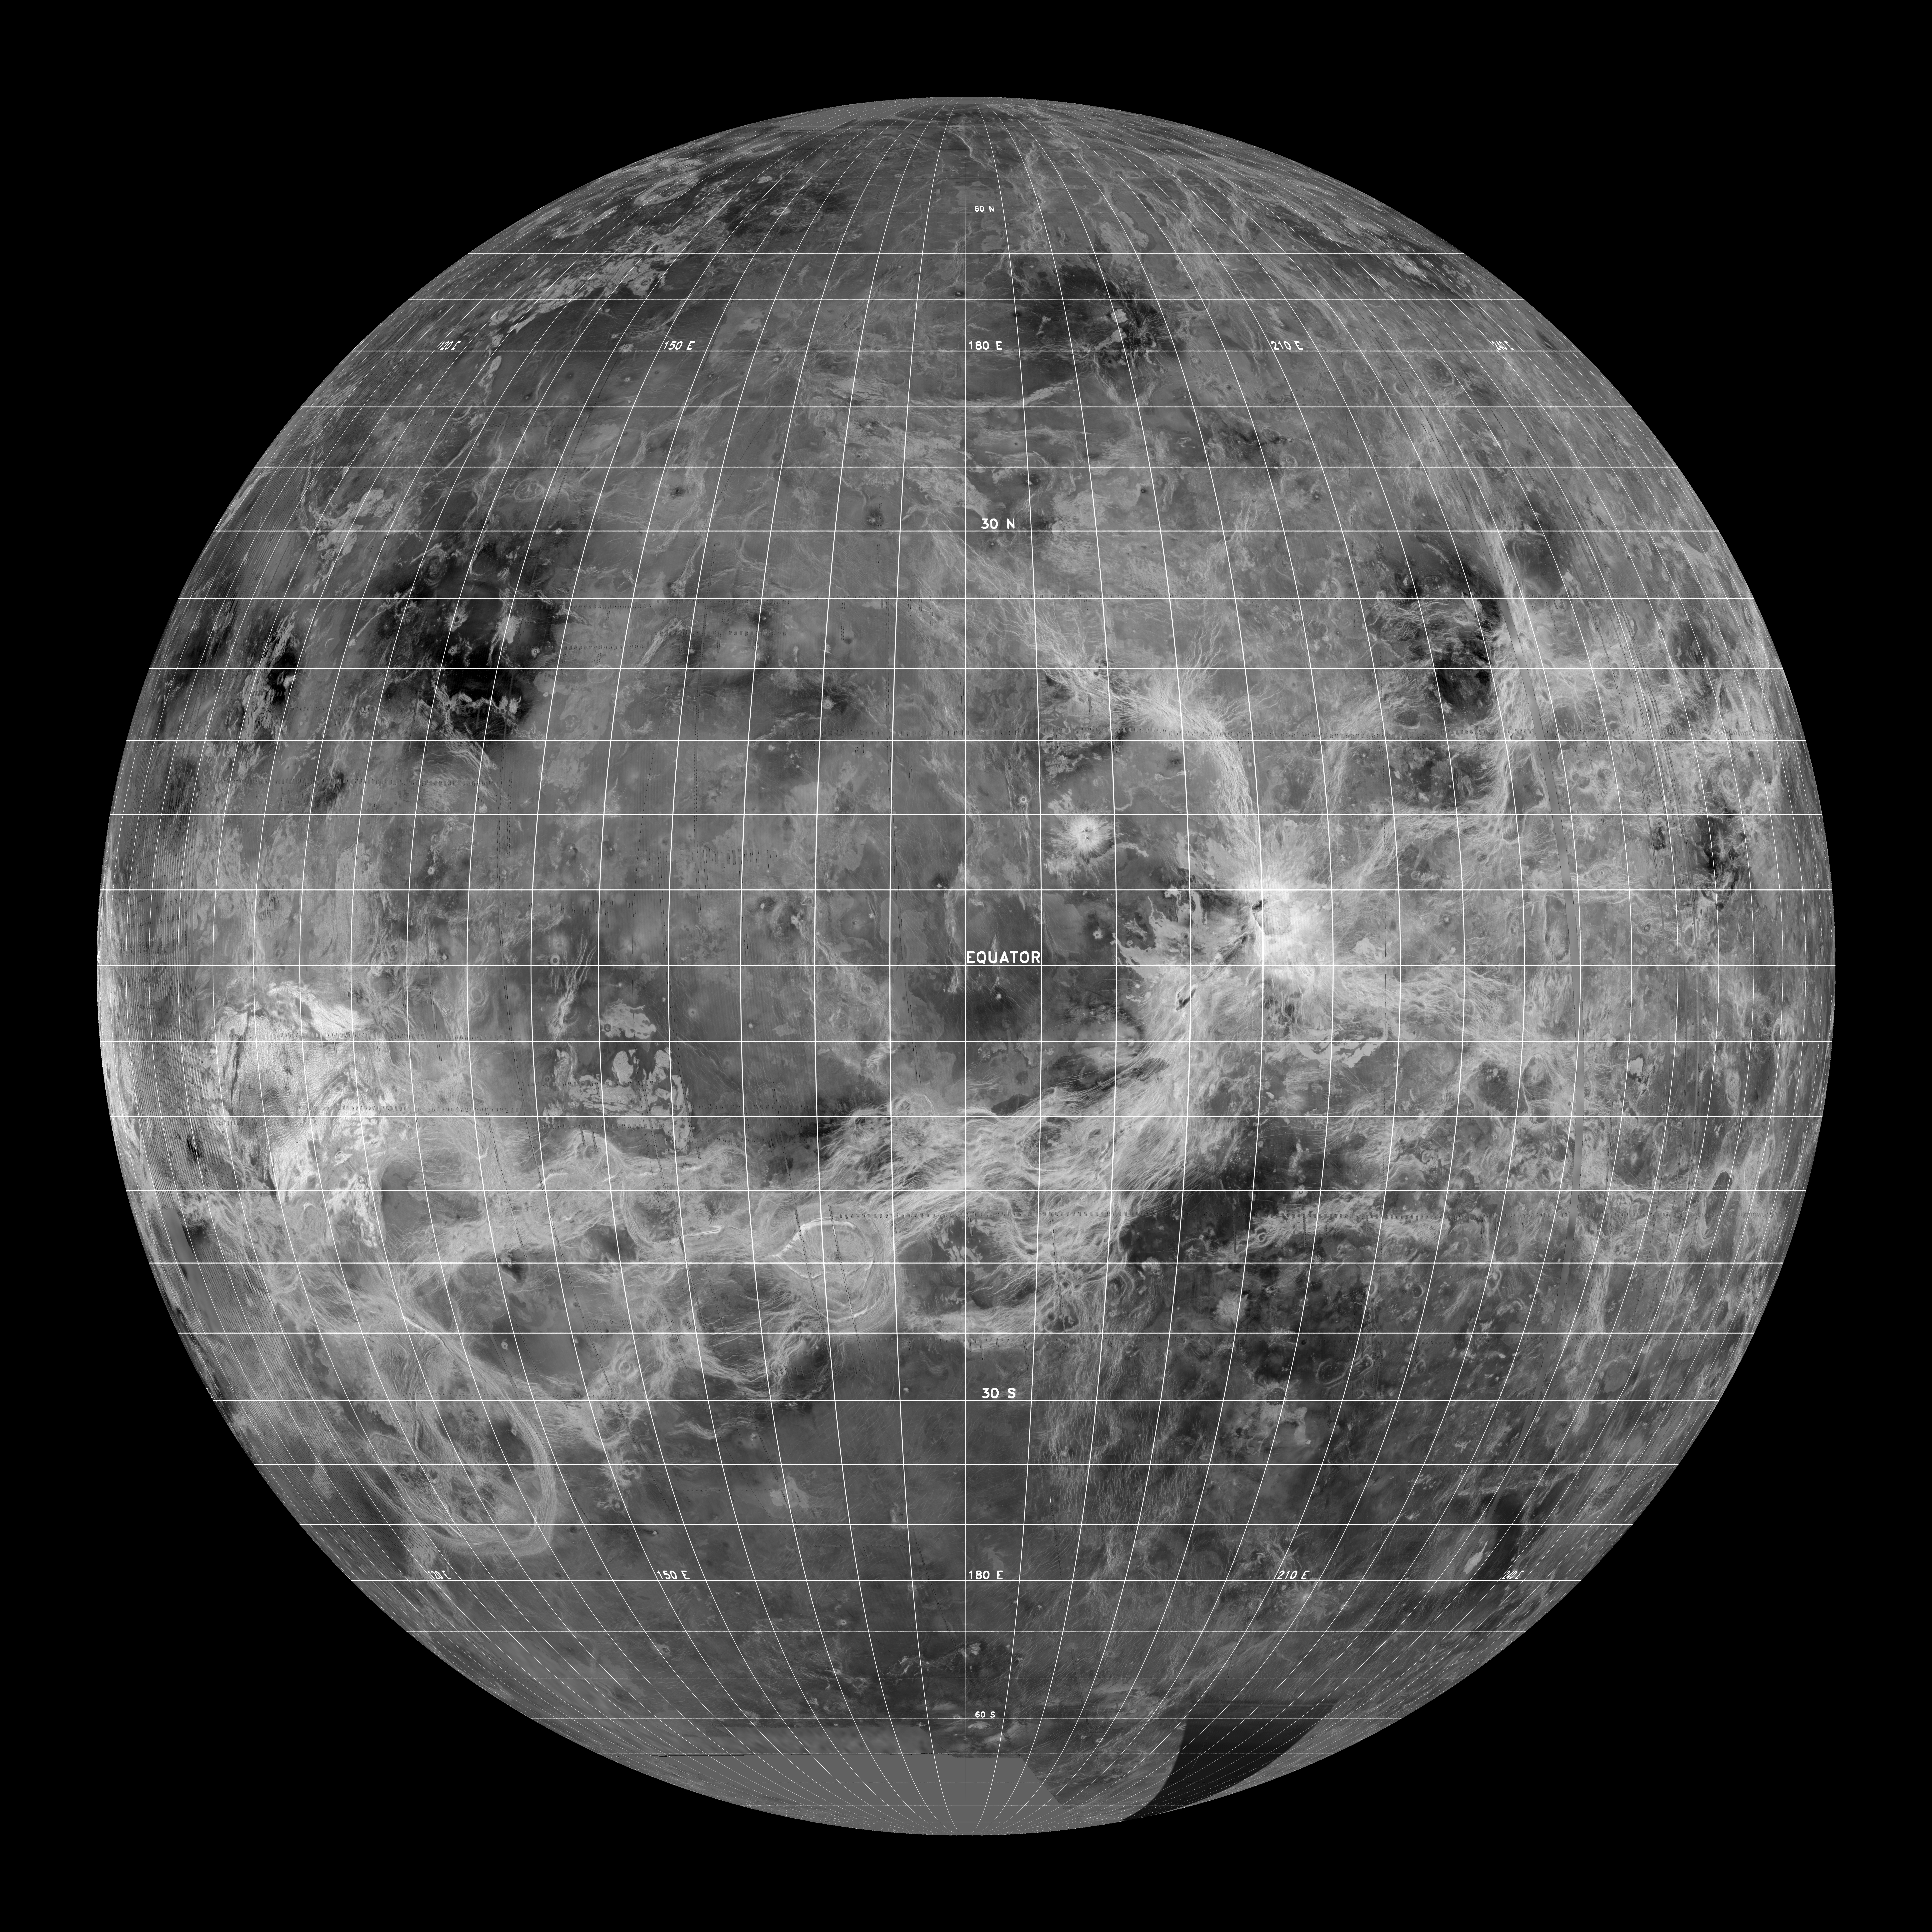

Venus – Global View Centered at 180 degrees

This global view of the surface of Venus is centered at 180 degrees east longitude. Magellan synthetic aperture radar mosaics from the first cycle of Magellan mapping, and a 5 degree latitude-longitude grid, are mapped onto a computer-simulated globe to create this image. Data gaps are filled with Pioneer-Venus Orbiter data, or a constant mid-range value. The image was produced by the Solar System Visualization project and the Magellan Science team at the JPL Multimission Image Processing Laboratory.

Credit: NASA/JPL